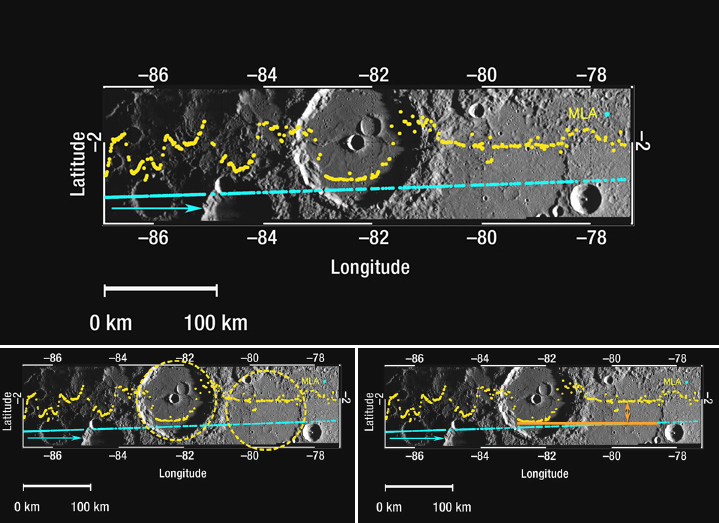

Mercury Laser Altimeter (MLA) Measures the Depths of Mercury’s Craters

This figure shows a 400-kilometer-long (250-mile-long) section of the MLA profile from MESSENGER’s second Mercury flyby superposed on a high-resolution NAC departure mosaic acquired during the same encounter. The blue dots indicate the spacecraft ground track, and the yellow dots show the altimetry data points; the blue arrow shows the spacecraft’s direction of travel. Near the center of this profile, the MLA track crosses two craters of comparable sizes but different depths (outlined by yellow circles in the lower left figure). The deeper crater in the center of the track is Machaut crater (see PIA11249), while the unnamed crater to Machaut’s east is considerably shallower. The lower right figure compares the depths of the two craters, indicating the difference measured by MLA with orange arrows. From the NAC mosaic it is apparent that the shallower crater has been filled, probably by volcanic material. By making such measurements systematically over the surface, it will be possible to measure the volumes of volcanic material erupted over Mercury’s history.

Date Acquired: October 6, 2008
Instrument: Mercury Laser Altimeter (MLA), Narrow Angle Camera (NAC)
Scale: Machaut crater is 106 kilometers (66 miles) in diameter

These images are from MESSENGER, a NASA Discovery mission to conduct the first orbital study of the innermost planet, Mercury. For information regarding the use of images, see the MESSENGER image use policy.

Credit: NASA/Johns Hopkins University Applied Physics Laboratory/Carnegie Institution of Washington